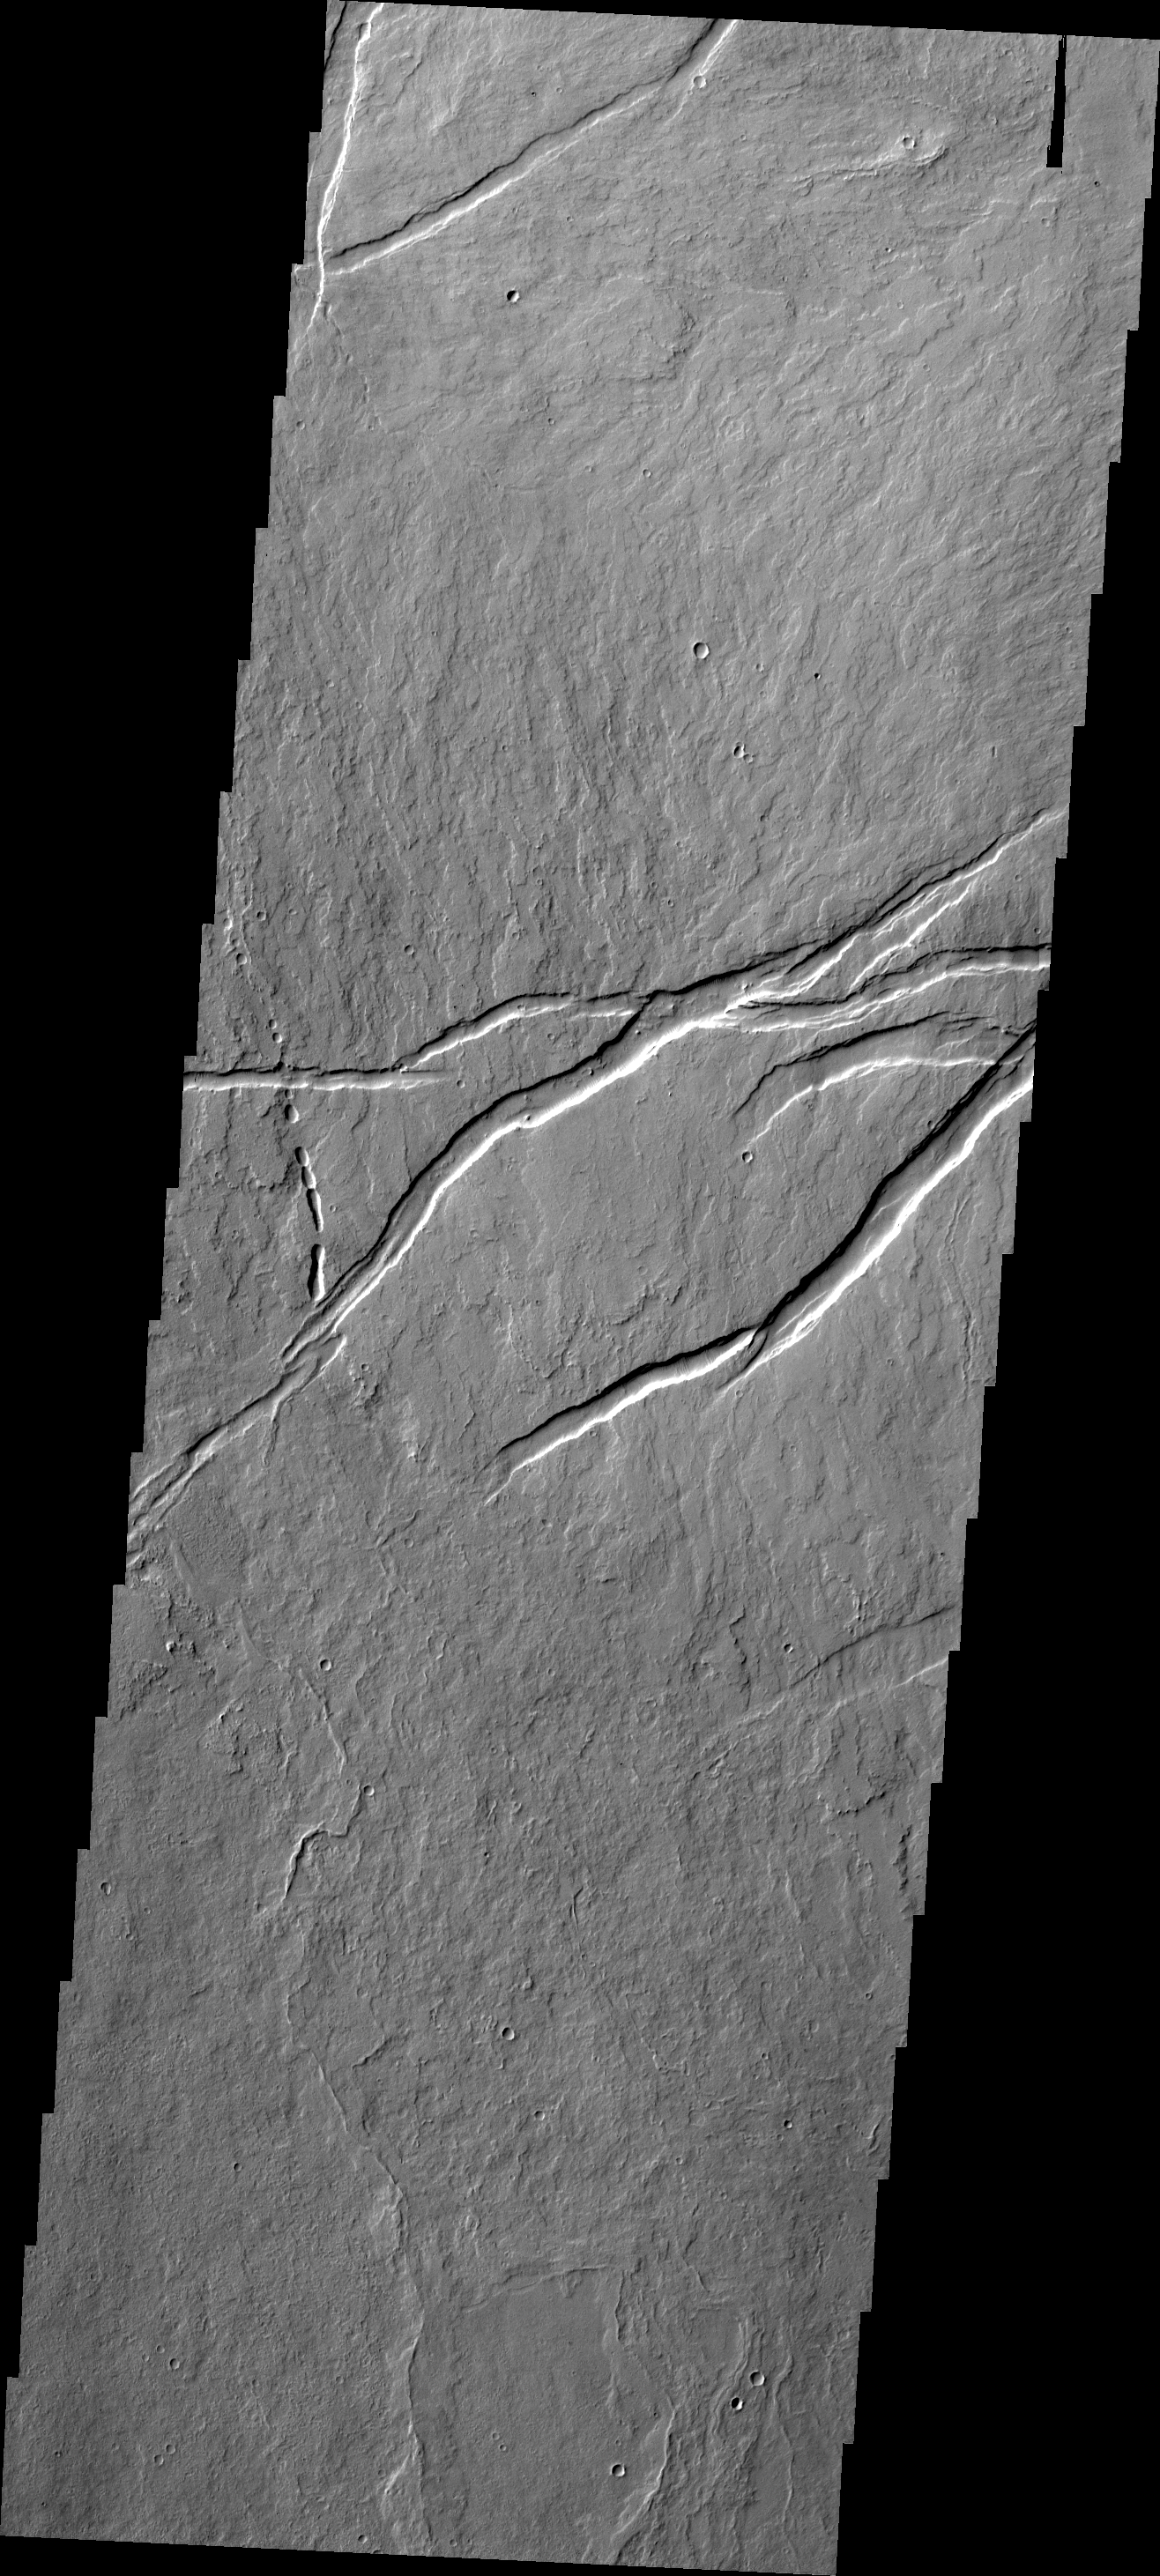

Oti Fossae

This VIS image shows lava flows and tectonic features related to the Arsia Mons volcanic system. The tectonic graben (downdropped blocks bounded by faults) are called Oti Fossae.

Credit: NASA/JPL/ASU